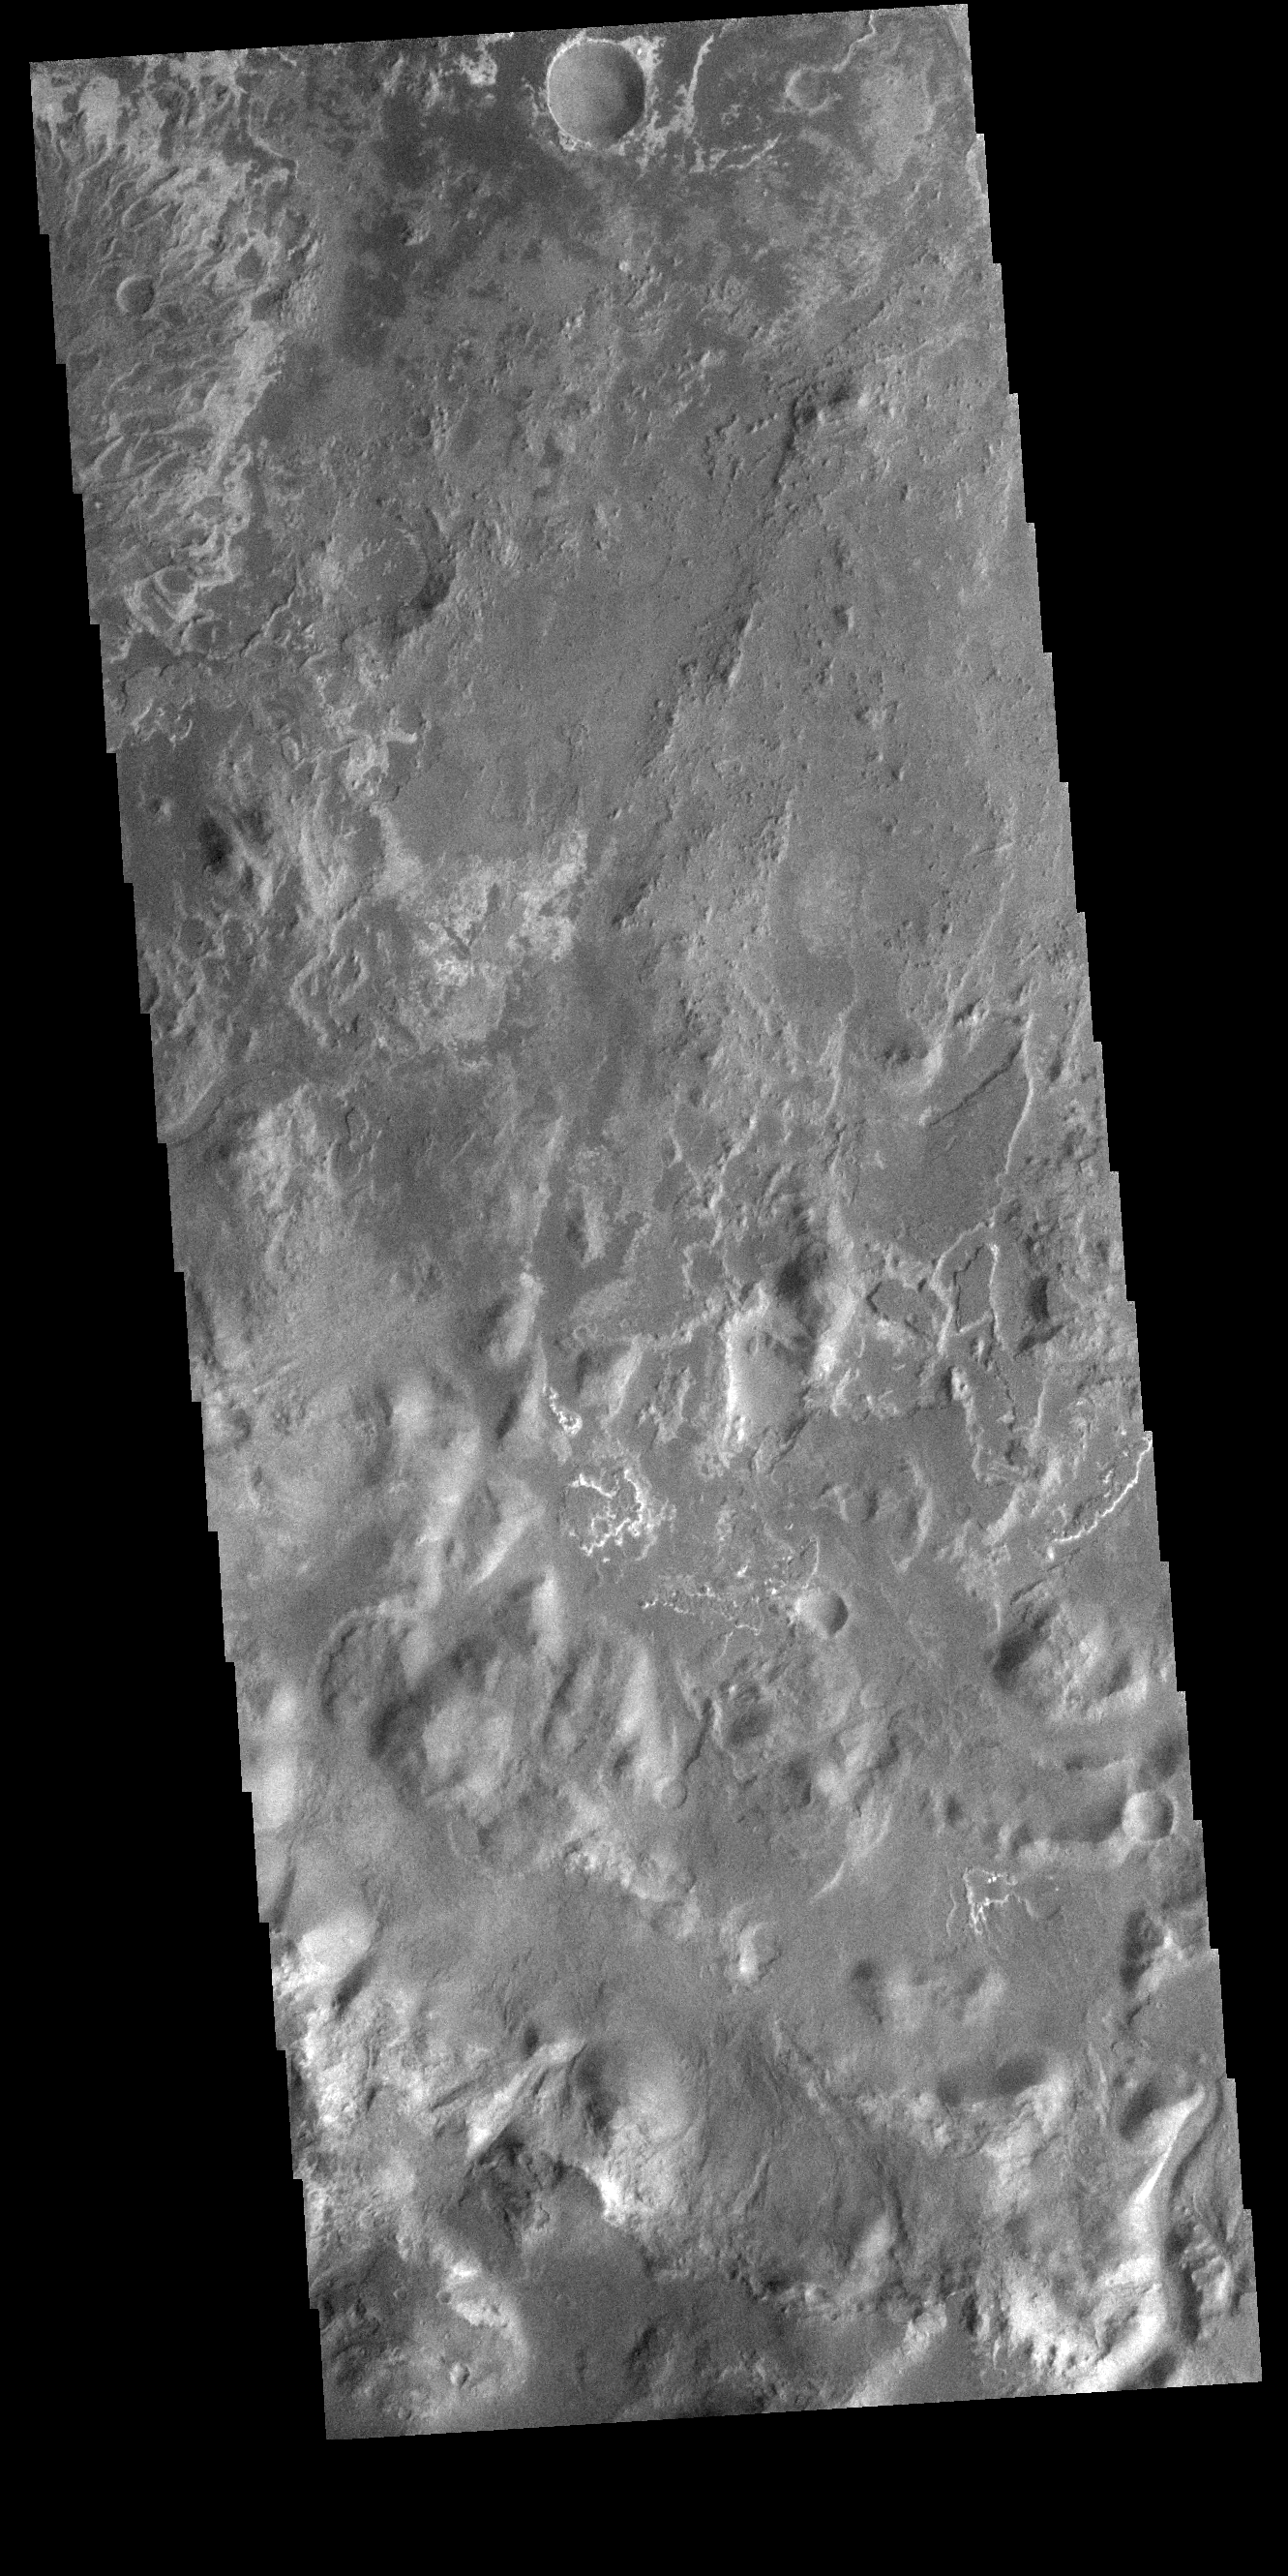

Eberswalde Crater Delta

At the top left corner of today’s VIS image is the delta deposit located on the floor of Eberswalde Crater. Deltas are formed when sediment laden rivers slow down – either due to a flattening of topography, or entering a standing body of water. The reduction in velocity causes the sediments to be deposited. The main channel often diverges into numerous smaller channel that spread apart to form the typical fan shape of a delta. The Eberswalde Crater delta is one of the best preserved on Mars.

Credit: NASA/JPL-Caltech/ASU